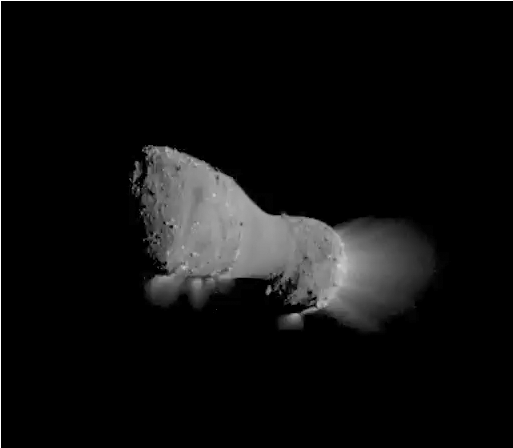

Flight of the Comet

This video clip was compiled from images taken by NASA’s EPOXI mission spacecraft during its flyby of comet Hartley 2 on Nov. 4, 2010. During the encounter, the spacecraft and comet whisked past each other at a speed of 12.3 kilometers per second (27,560 miles per hour). The spacecraft came within about 700 kilometers (435 miles) of the comet’s nucleus at the time of closest approach.

Credit: NASA/JPL-Caltech/UMD